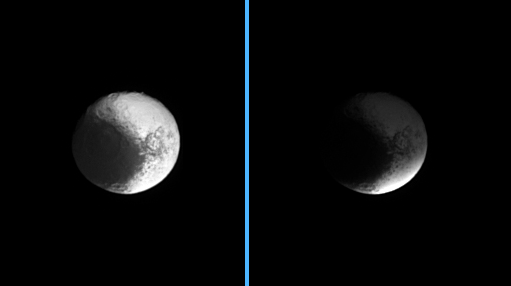

Cloaking Iapetus

Darkness sweeps over Iapetus as the Cassini spacecraft watches the shadow of Saturn’s B ring engulf the dichotomous moon. The image at left shows the unshaded moon, while at right, Iapetus sits in the shadow of the densest of Saturn’s rings.

North on Iapetus (1,468 kilometers, or 912 miles across) is up and rotated eight degrees to the left.

The images were taken in visible light with the Cassini spacecraft narrow-angle camera on Feb. 13, 2007 at a distance of approximately 2.3 million kilometers (1.4 million miles) from Iapetus. Image scale is 14 kilometers (8 miles) per pixel.

The Cassini-Huygens mission is a cooperative project of NASA, the European Space Agency and the Italian Space Agency. The Jet Propulsion Laboratory, a division of the California Institute of Technology in Pasadena, manages the mission for NASA’s Science Mission Directorate, Washington, D.C. The Cassini orbiter and its two onboard cameras were designed, developed and assembled at JPL. The imaging operations center is based at the Space Science Institute in Boulder, Colo.

Credit: NASA/JPL/Space Science Institute